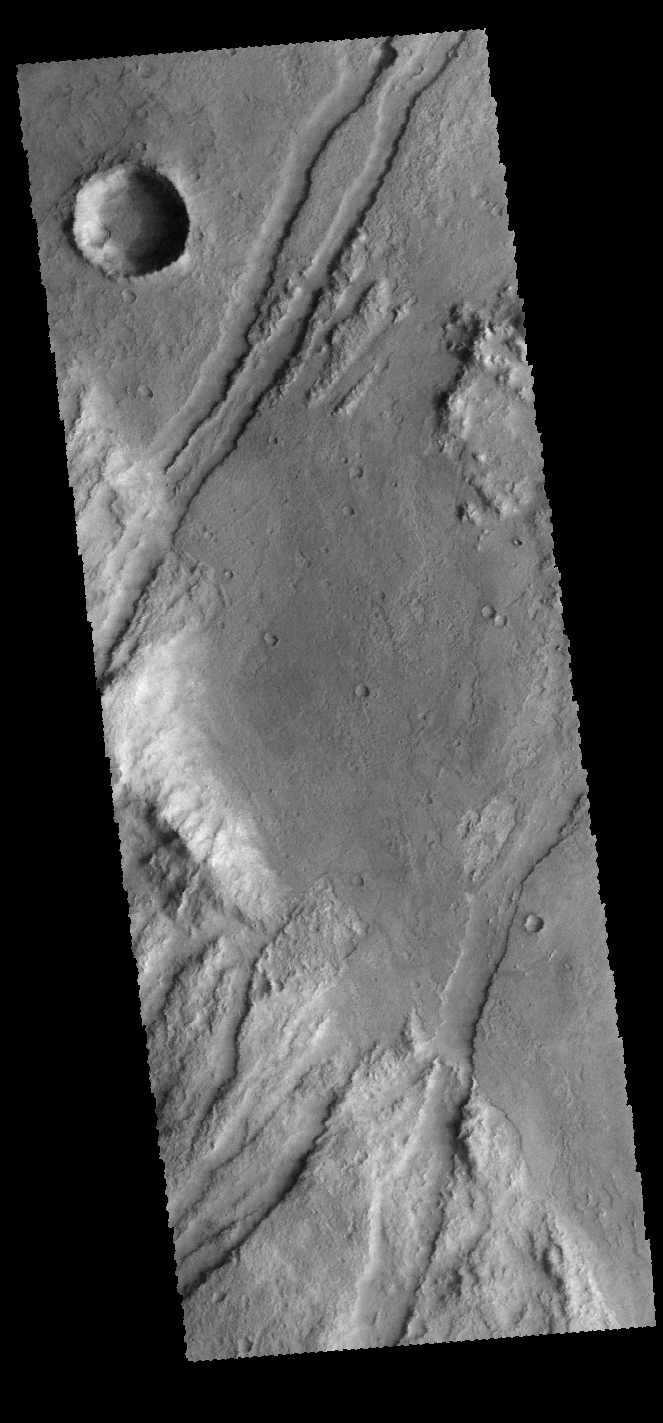

Claritas Fossae

The linear graben in this VIS image are part of Claritas Fossae.

Credit: NASA/JPL-Caltech/ASU